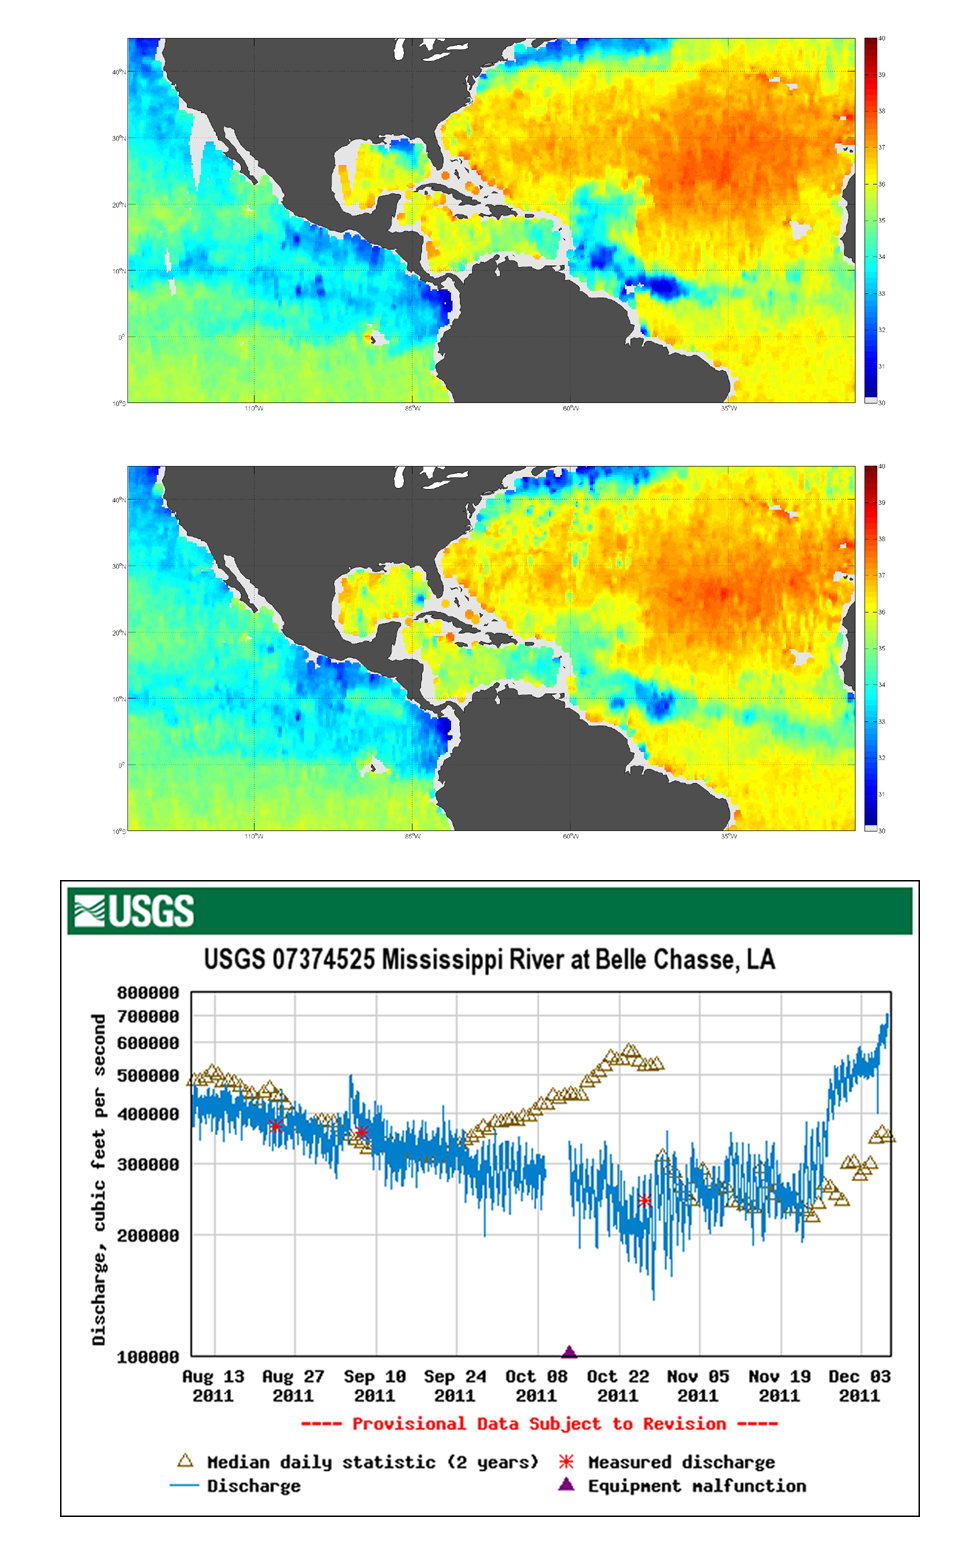

NASA’s Aquarius Detects Possible Effects of Tropical Storm Lee in Gulf

Tropical Storm Lee made landfall over New Orleans on Sept. 2-3, 2011, with predicted rainfall of 15 to 20 inches (38 to 51 centimeters) over southern Louisiana. This coincided with a surge in discharge from the Mississippi River around that time (bottom chart). NASA’s Aquarius instrument on the Aquarius/SAC-D spacecraft detected a corresponding low-salinty feature, as seen in the Aquarius weekly composite image (Aug 28 — Sept 3) in the top diagram (the low-salinity feature is the blue color region between the Mississippi River delta and the Florida panhandle). This preliminary finding is likely the result of both the increased river discharge and heavy rainfall from the storm directly on the sea surface. The low-salinity feature is gone by late October, as seen in the middle image. Further analyses will be done to verify this finding.

Aquarius was built by NASA’s Jet Propulsion Laboratory in Pasadena, Calif., and the Goddard Space Flight Center in Greenbelt, Md. JPL managed Aquarius through its commissioning phase and will archive mission data. Goddard manages Aquarius mission operations and processes science data. CONAE provided the SAC-D spacecraft, an optical camera, a thermal camera with Canada, a microwave radiometer, other sensors and the mission operations center. France and Italy also contributed instruments.

Credit: NASA/JPL-Caltech/GSFC/USGS/Remote Sensing Systems